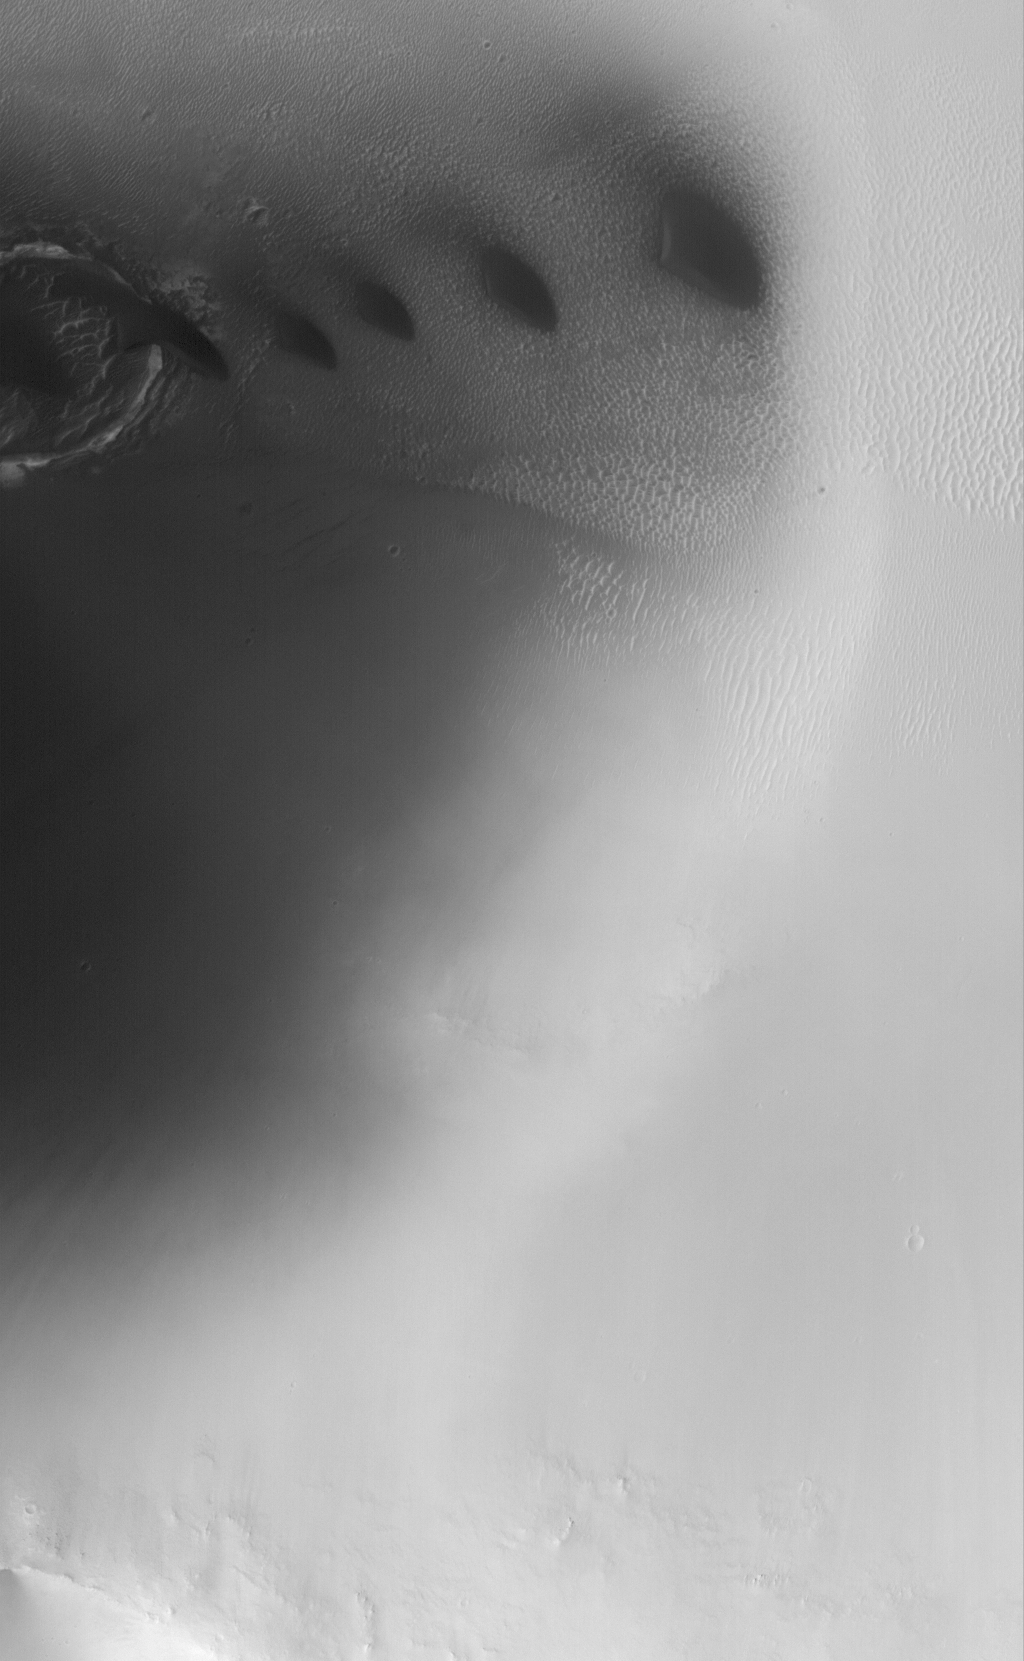

Windblown Dunes

6 August 2005
This Mars Global Surveyor (MGS) Mars Orbiter Camera (MOC) image shows a suite of small, dark sand dunes on the floor of a crater in western Arabia Terra. The winds responsible for these dunes generally blow from the east/southeast (right/lower right).

Location near: 6.3°N, 349.6°W
Image width: width: ~3 km (~1.9 mi)
Illumination from: upper left
Season: Northern Summer

Credit: NASA/JPL/Malin Space Science Systems